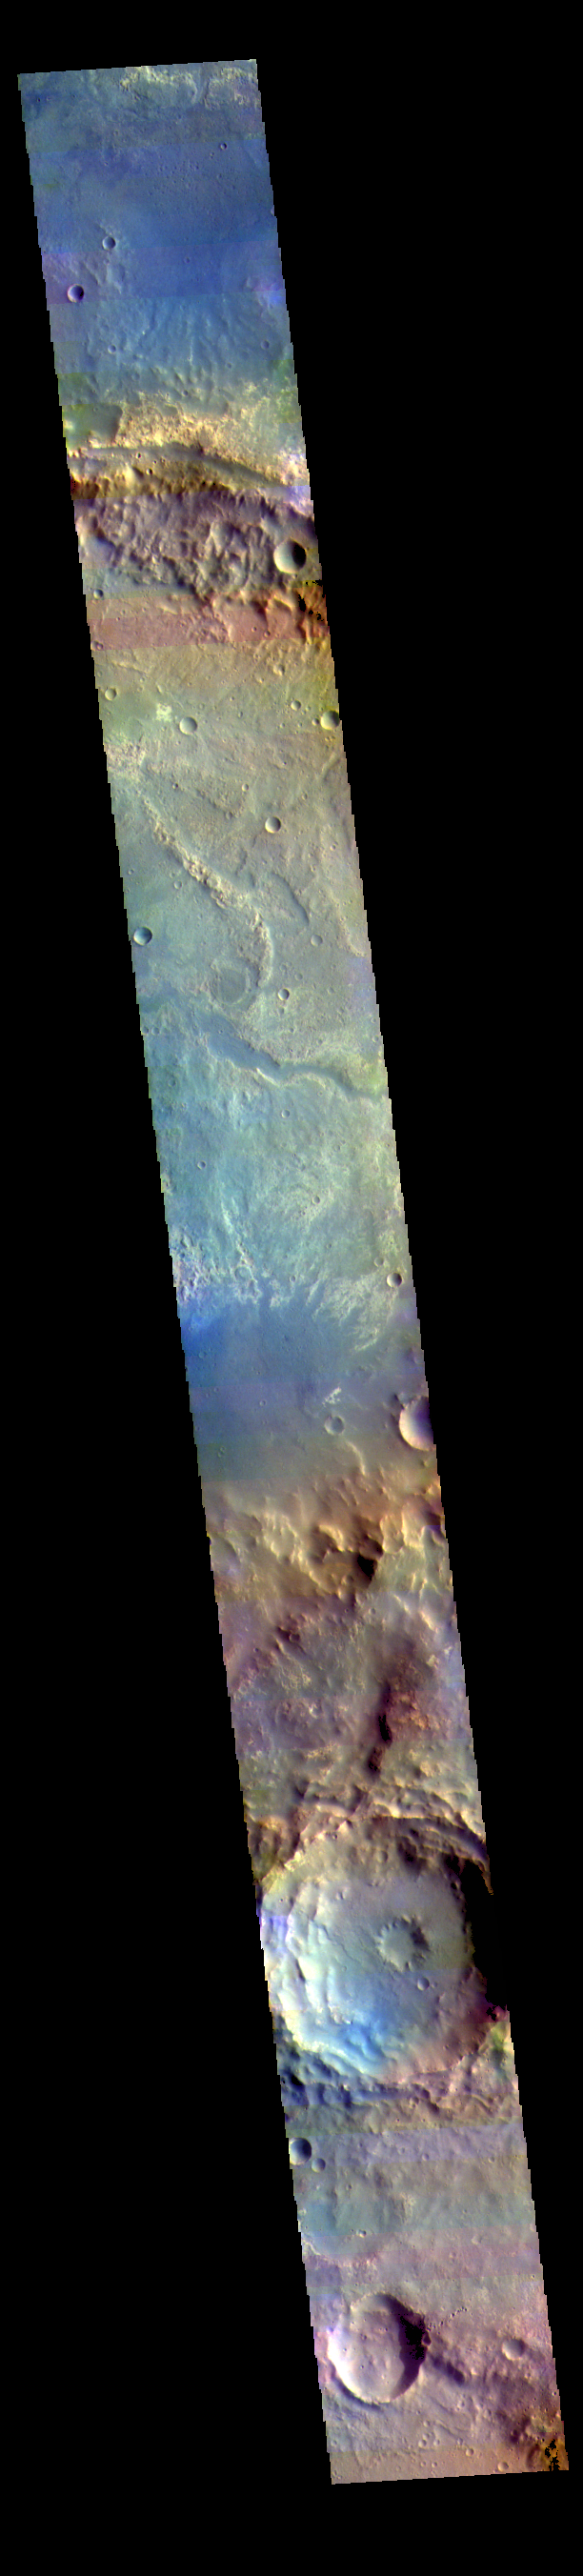

Oyama Crater – False Color

Oyama Crater dominates the top of this VIS image. Oyama Crater is located in Arabia Terra, just west of Mawrth Vallis. The two craters at the bottom of the image are unnamed.

The THEMIS VIS camera contains 5 filters. The data from different filters can be combined in multiple ways to create a false color image. These false color images may reveal subtle variations of the surface not easily identified in a single band image.

Credit: NASA/JPL-Caltech/ASU